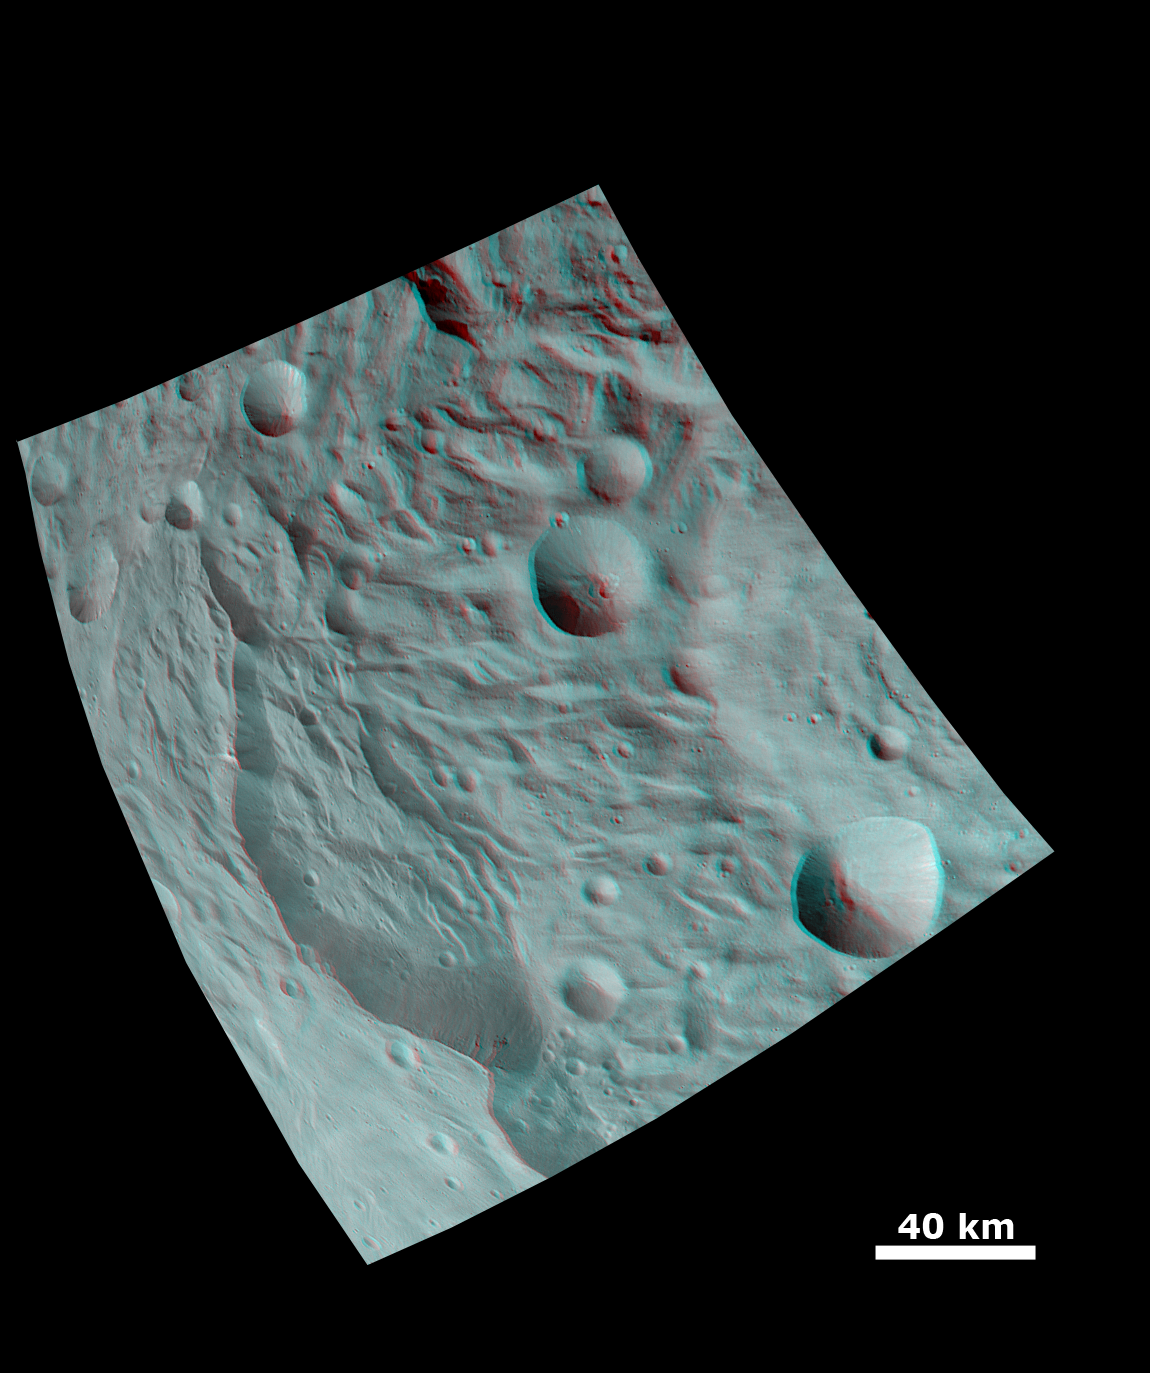

Anaglyph Image of a Large Scarp in Vesta’s South Polar Region

This anaglyph image shows the topography of Vesta’s south polar region. When viewed correctly this image shows a 3D view of Vesta’s surface. This effect was achieved by superimposing two differently colored images with an offset to create depth. To view this image in 3D use red-green, or red-blue, glasses (left eye: red; right eye: green/blue). The depth effect/topography differences in this image were calculated from the shape model of Vesta. The dominant feature in this image is the large scarp on the left hand side. This is a piece of the scarp that partially surrounds the south polar depression on Vesta. Some dark material can be seen cropping out of this scarp in the bottom of the image. The dark material of Vesta is generally seen in impact craters but this is not always the case as is seen here. The material at the base of the scarp (right side) is probably due to landsliding. The edge of the south polar mountain/central complex can be seen in the right side of the image.

The framing camera (FC) instrument aboard NASA’s Dawn spacecraft obtained the images used to make this anaglyph on 17th and 20th August 2011. The distance from Dawn to the surface of Vesta was 2740km at this time. The image has a resolution of about 260 meters per pixel.

Credit: NASA/JPL-Caltech/UCLA/MPS/DLR/IDA